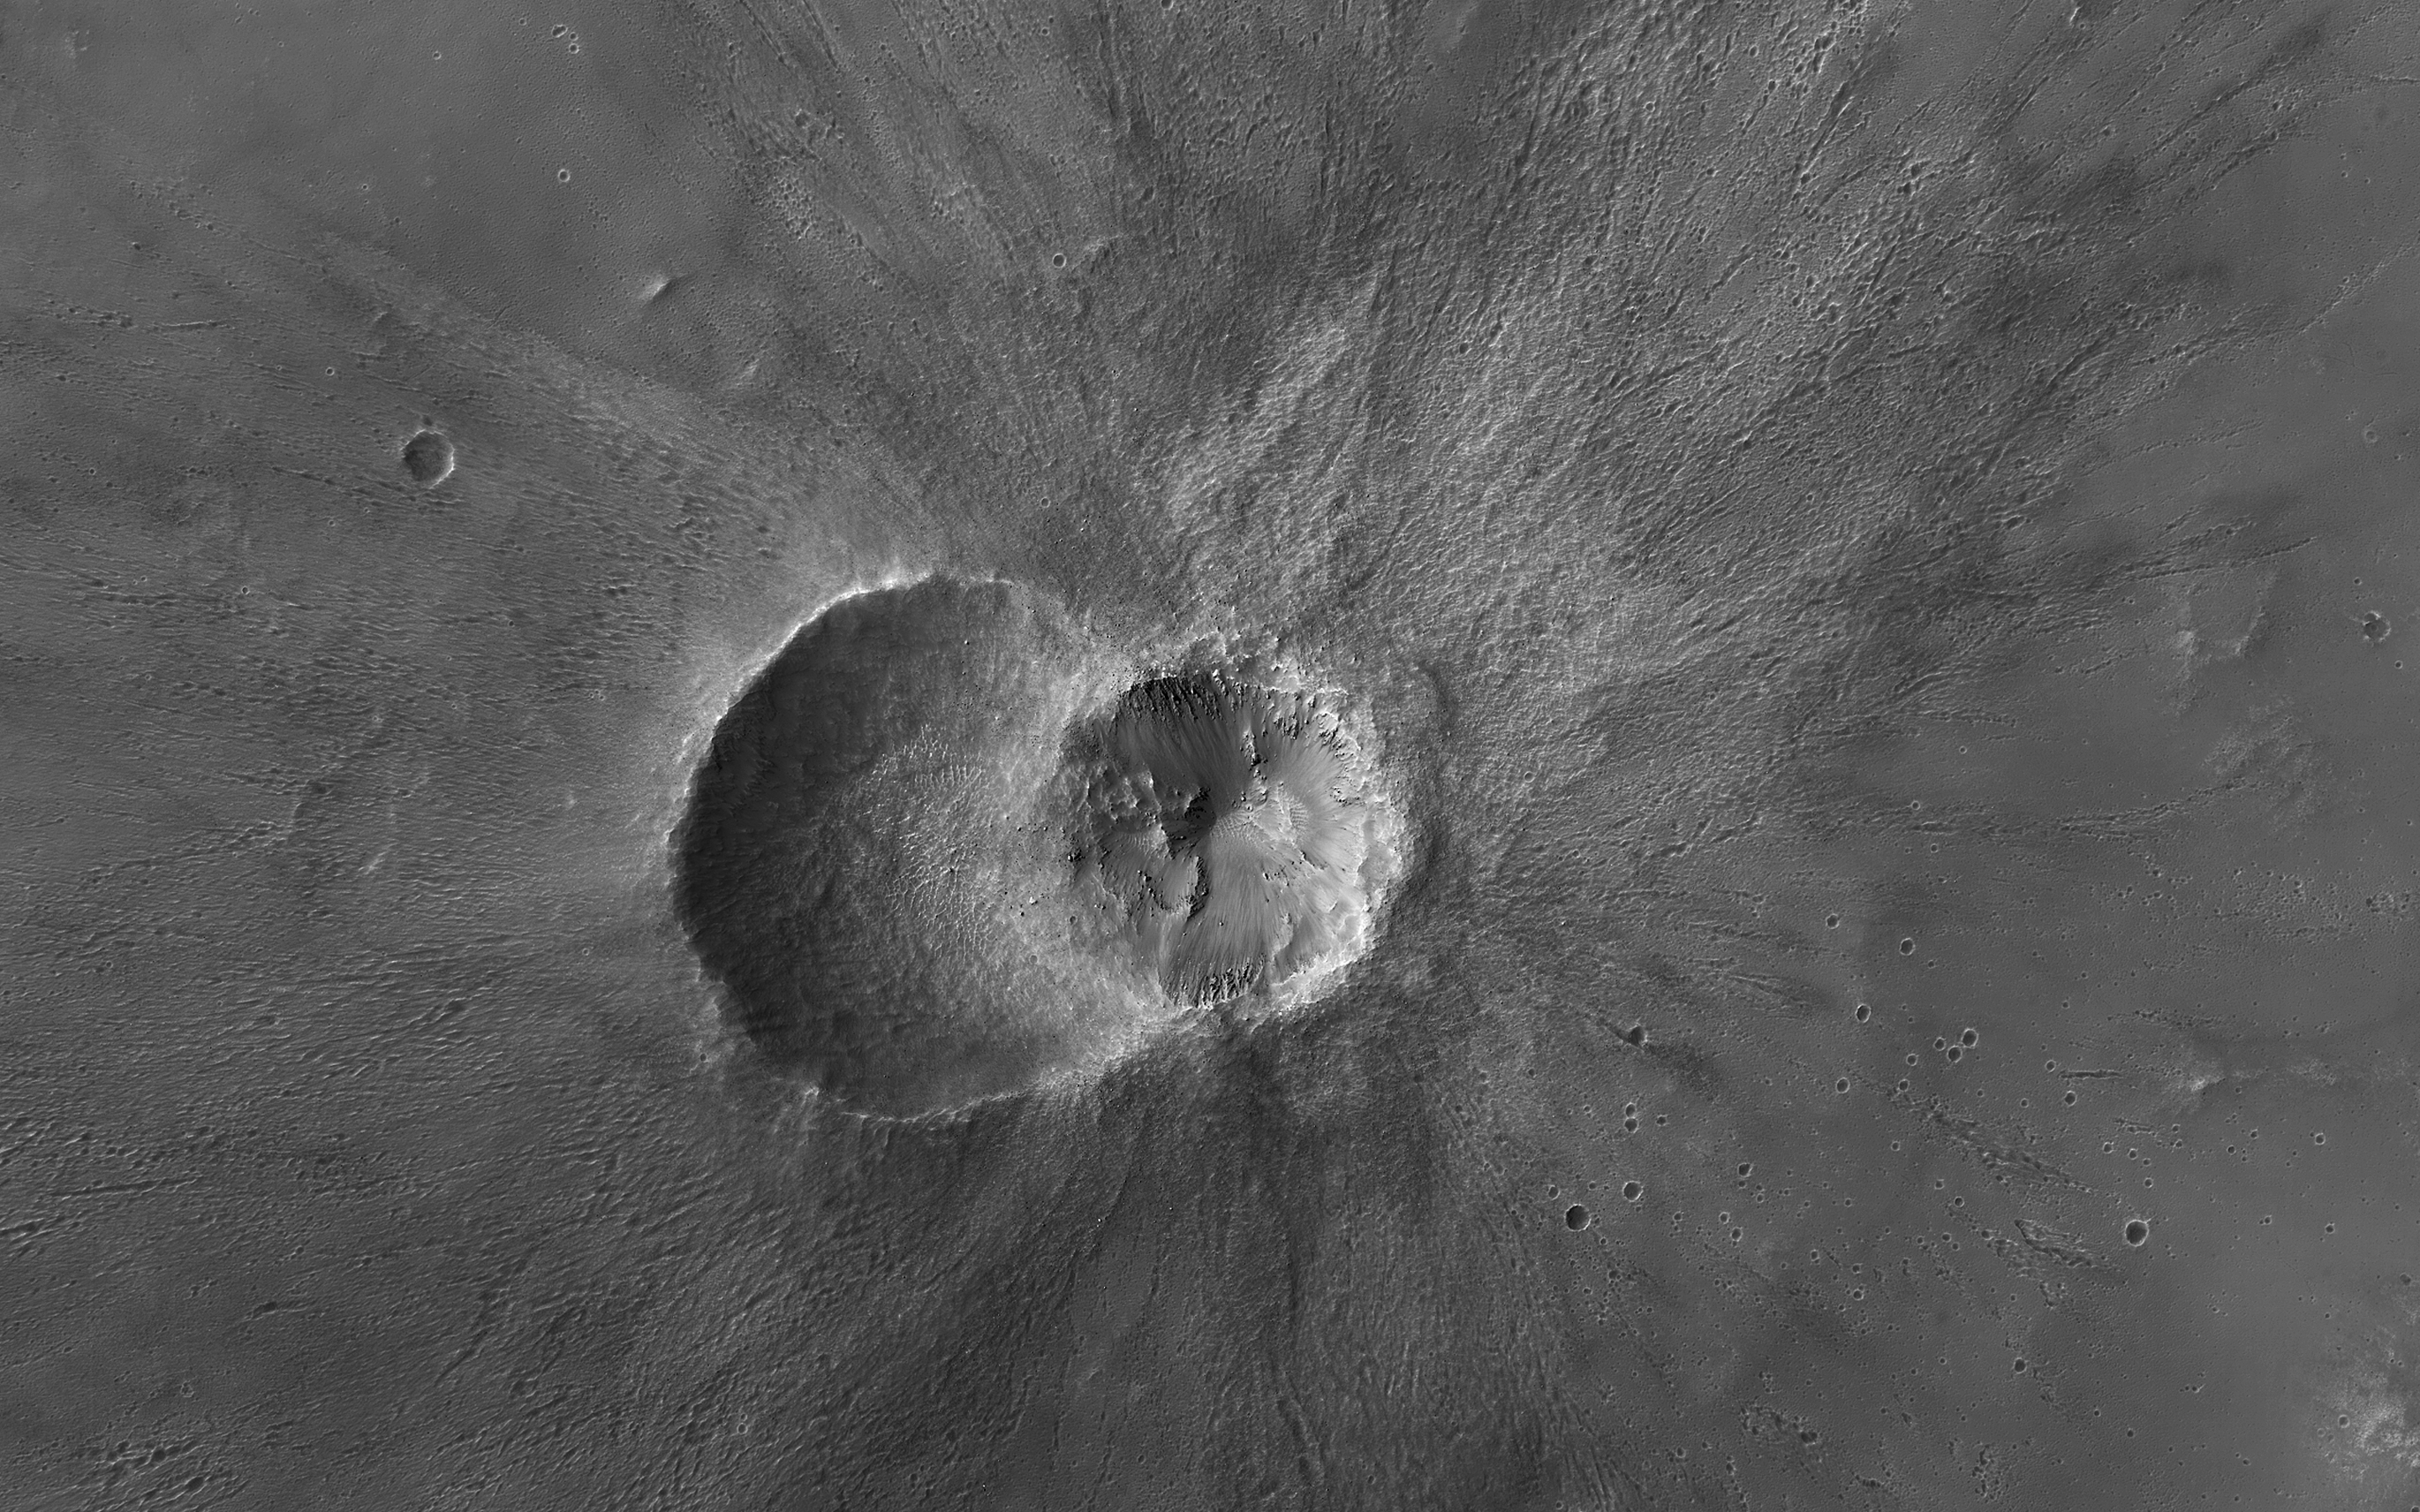

Twin Craters in Meridiani Planum

The map is projected here at a scale of 25 centimeters (9.8 inches) per pixel.
[The original image scale is 27.4 centimeters (10.8 inches) per pixel (with 1 x 1 binning); objects on the order of 82 centimeters (32.3 inches) across are resolved.] North is up.
This image from NASA’s Mars Reconnaissance Orbiter (MRO) shows two small impact craters located in Meridiani Planum. This is an example of the geologic principle of superposition: figuring out what happened first by looking at how features interact with each other. We can see that one of the craters must have hit the surface after the other was already there, but which came first?

We can see that the ejecta blankets look rougher on the right side of the image than they do on the left. This could mean that the right side ejecta is newer, and has not been exposed to the wind as much as the left side has.

Zooming in, we see small boulders on the floor and walls of the left-side crater, and they even seem to match the rough material in the ejecta on the right. With these clues, we can hypothesize that the crater on the left was here first. After some time another asteroid hit, formed the crater on the right, which threw material onto the floor of the left, where it remains to this day.

The University of Arizona, Tucson, operates HiRISE, which was built by Ball Aerospace & Technologies Corp., Boulder, Colorado. NASA’s Jet Propulsion Laboratory, a division of Caltech in Pasadena, California, manages the Mars Reconnaissance Orbiter Project for NASA’s Science Mission Directorate, Washington.

Credit: NASA/JPL-Caltech/Univ. of Arizona